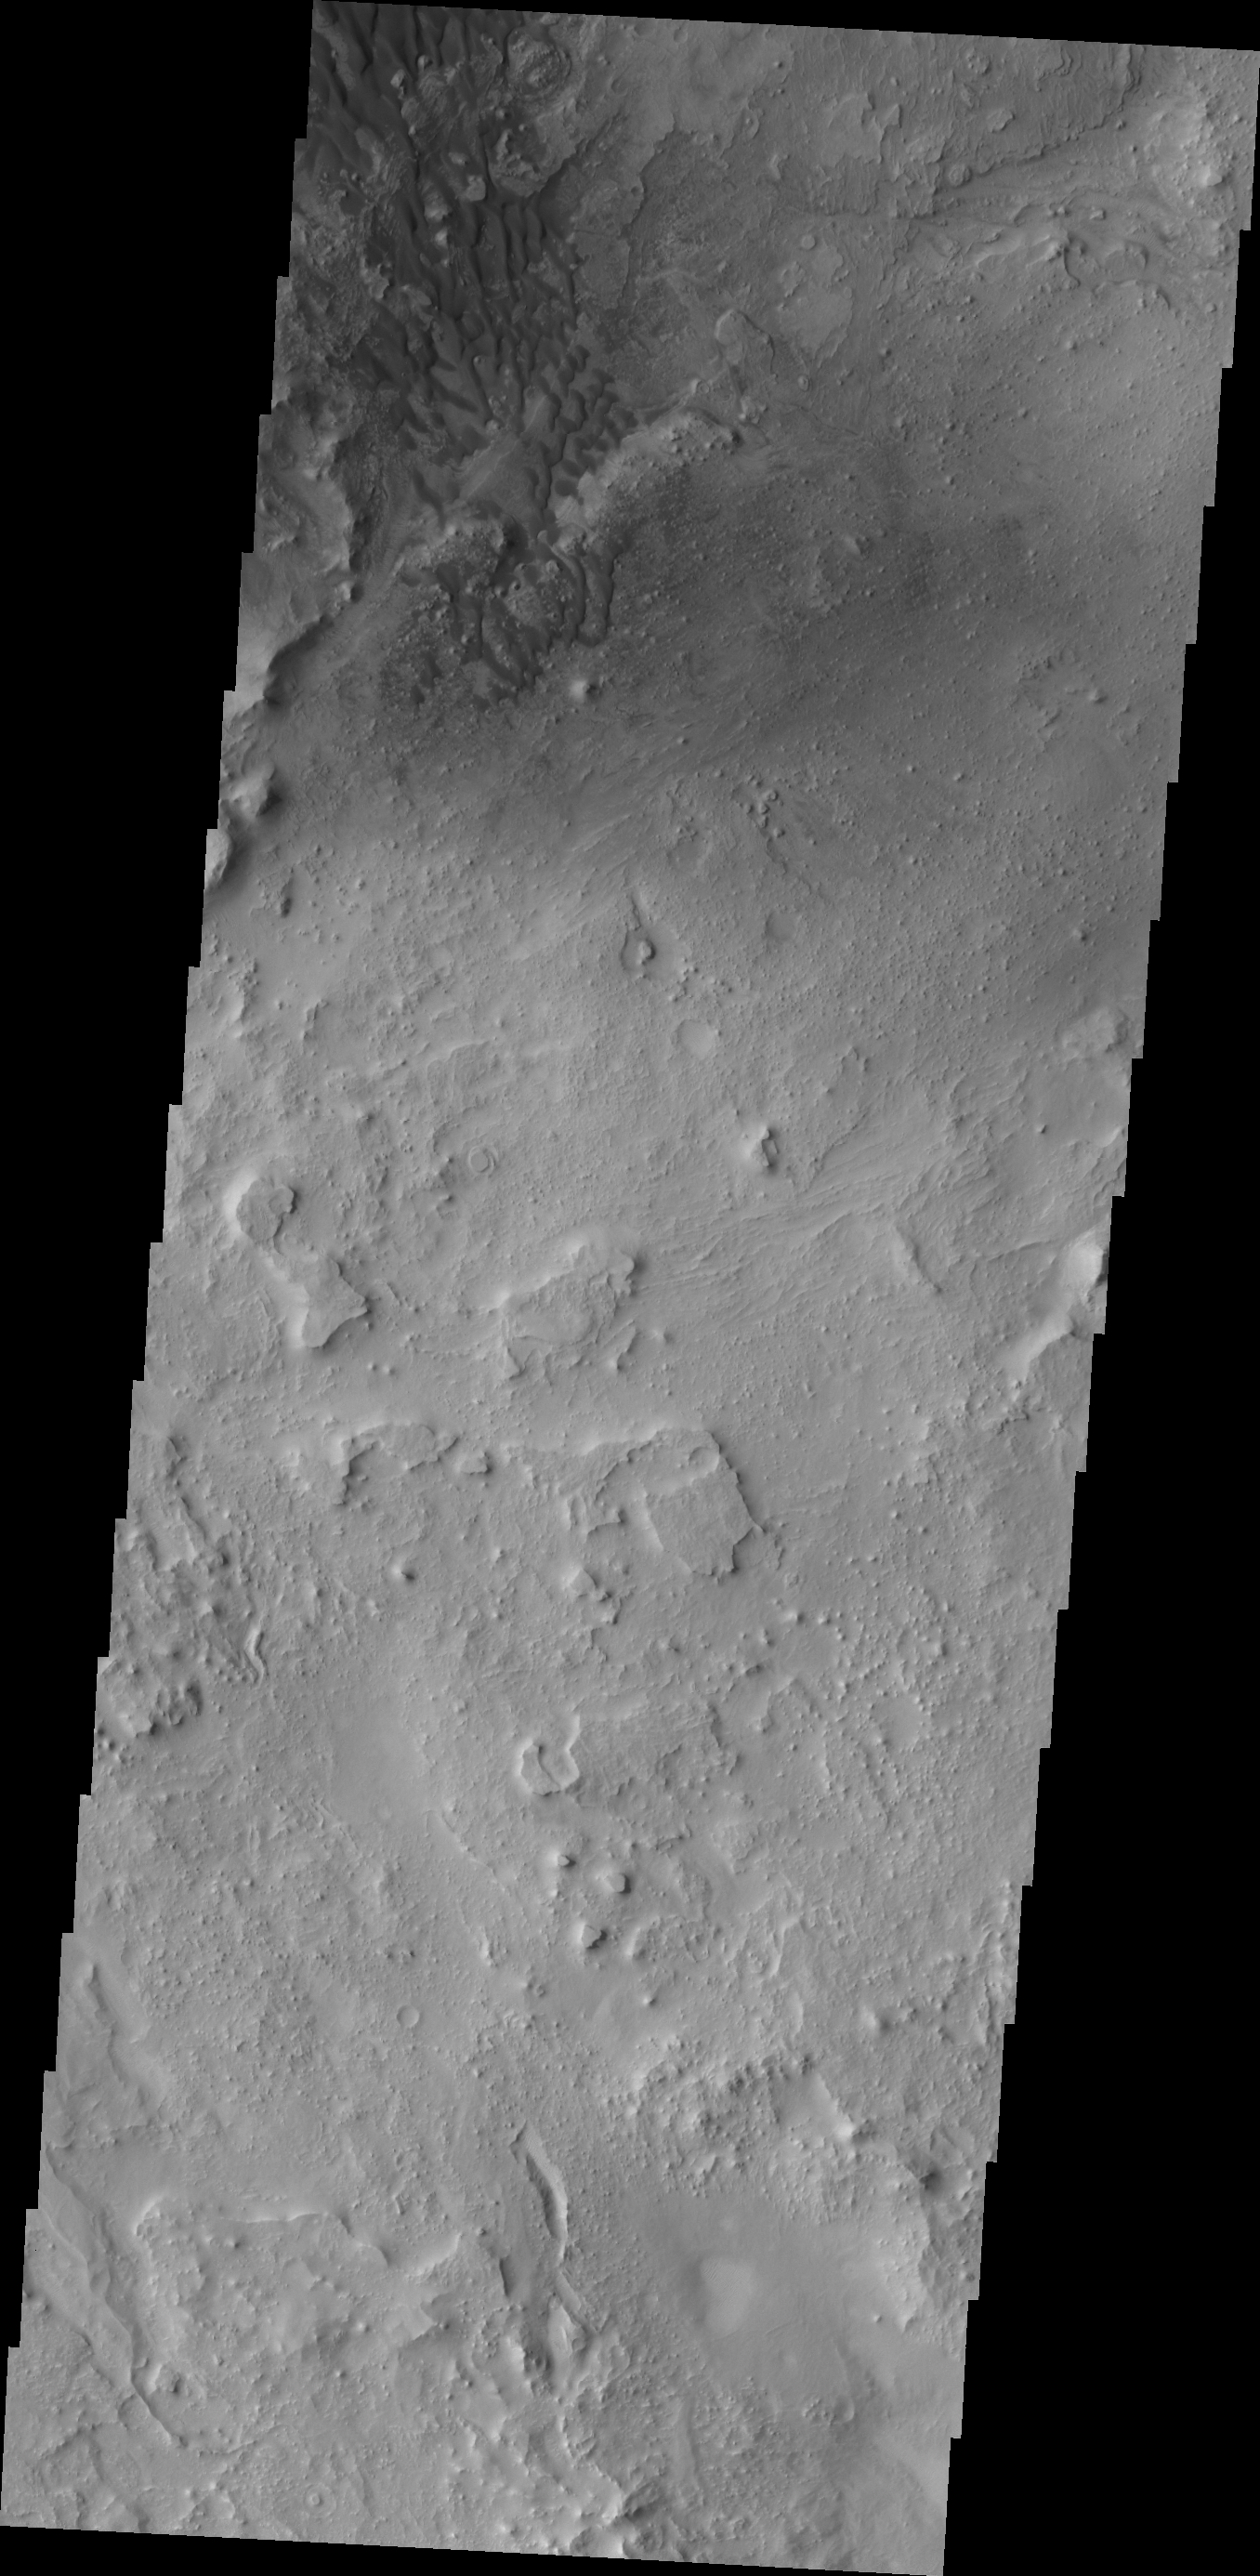

Dunes North of Antoniadi and Baldet Craters

This dune field is located in an unnamed crater north of Antoniadi and Baldet craters.

Credit: NASA/JPL/ASU